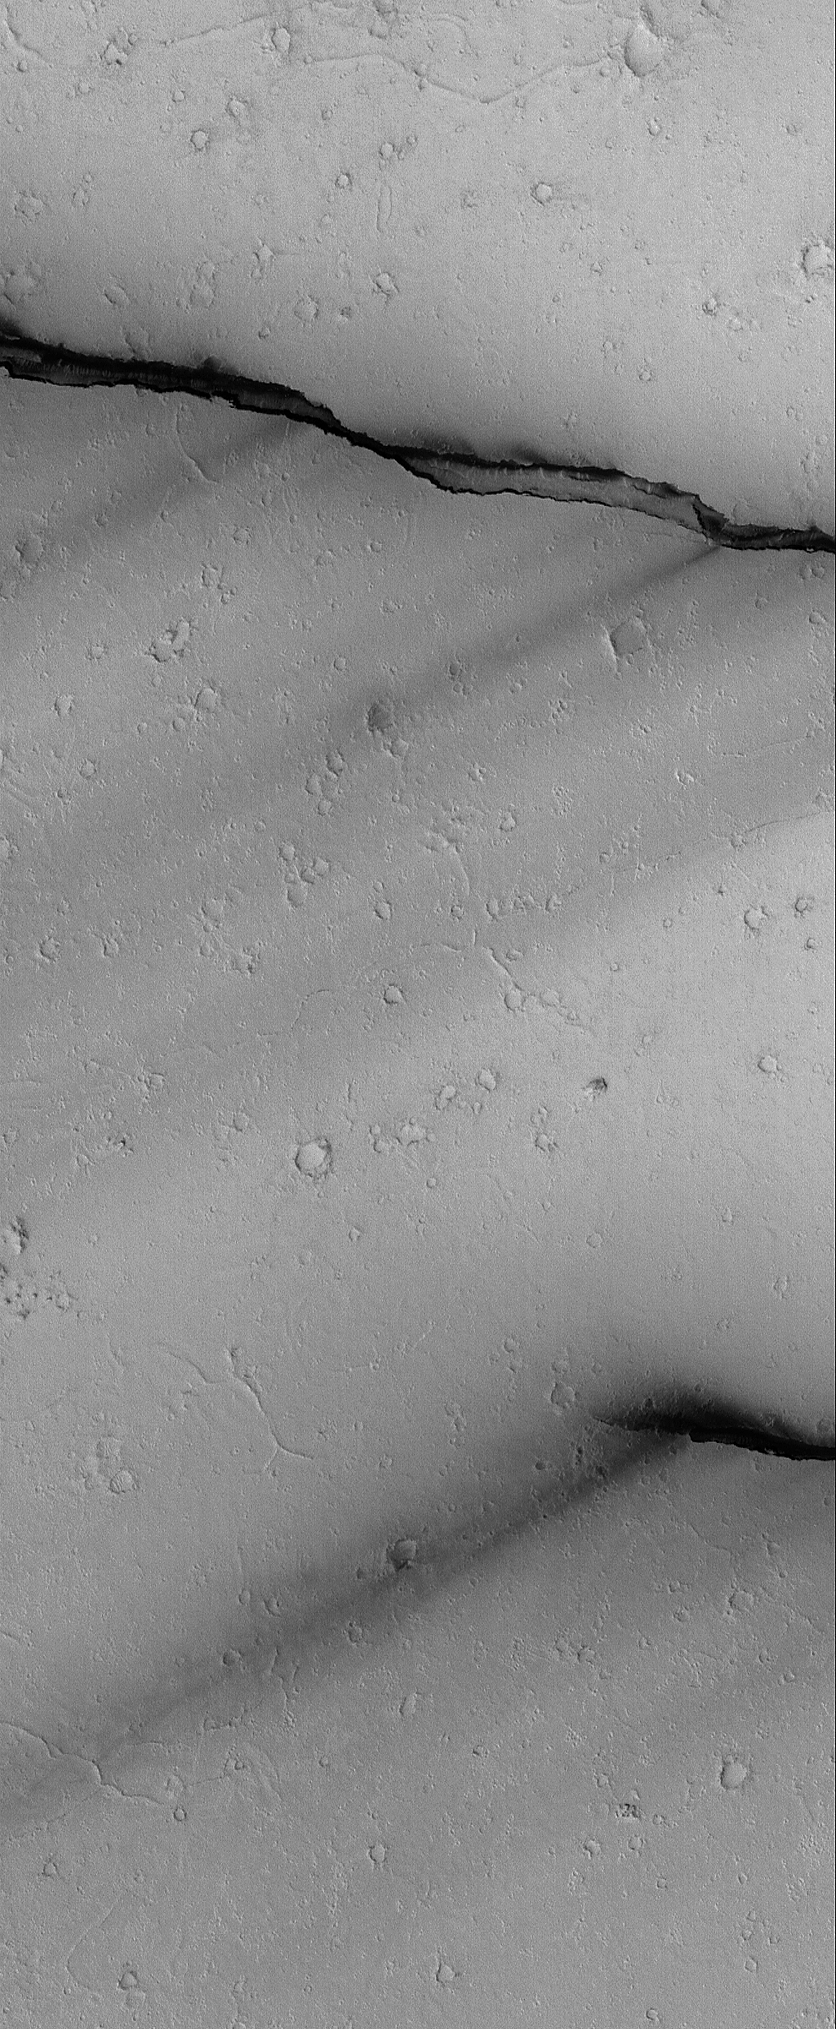

Cerberus Fossae Troughs

11 October 2004
This Mars Global Surveyor (MGS) Mars Orbiter Camera (MOC) image shows portions of two of the Cerberus Fossae troughs, their dark-toned interiors, and dark wind streaks formed from material blowing out of the troughs. The wind streaks indicate winds that blew from the northeast (upper right) toward the southwest (lower left). The crust of Mars expanded and split to form the troughs. These features are located near 6.6°N, 187.2°W. The image covers an area about 3 km (1.9 mi) wide. Sunlight illuminates the scene from the lower left.

Credit: NASA/JPL/Malin Space Science Systems